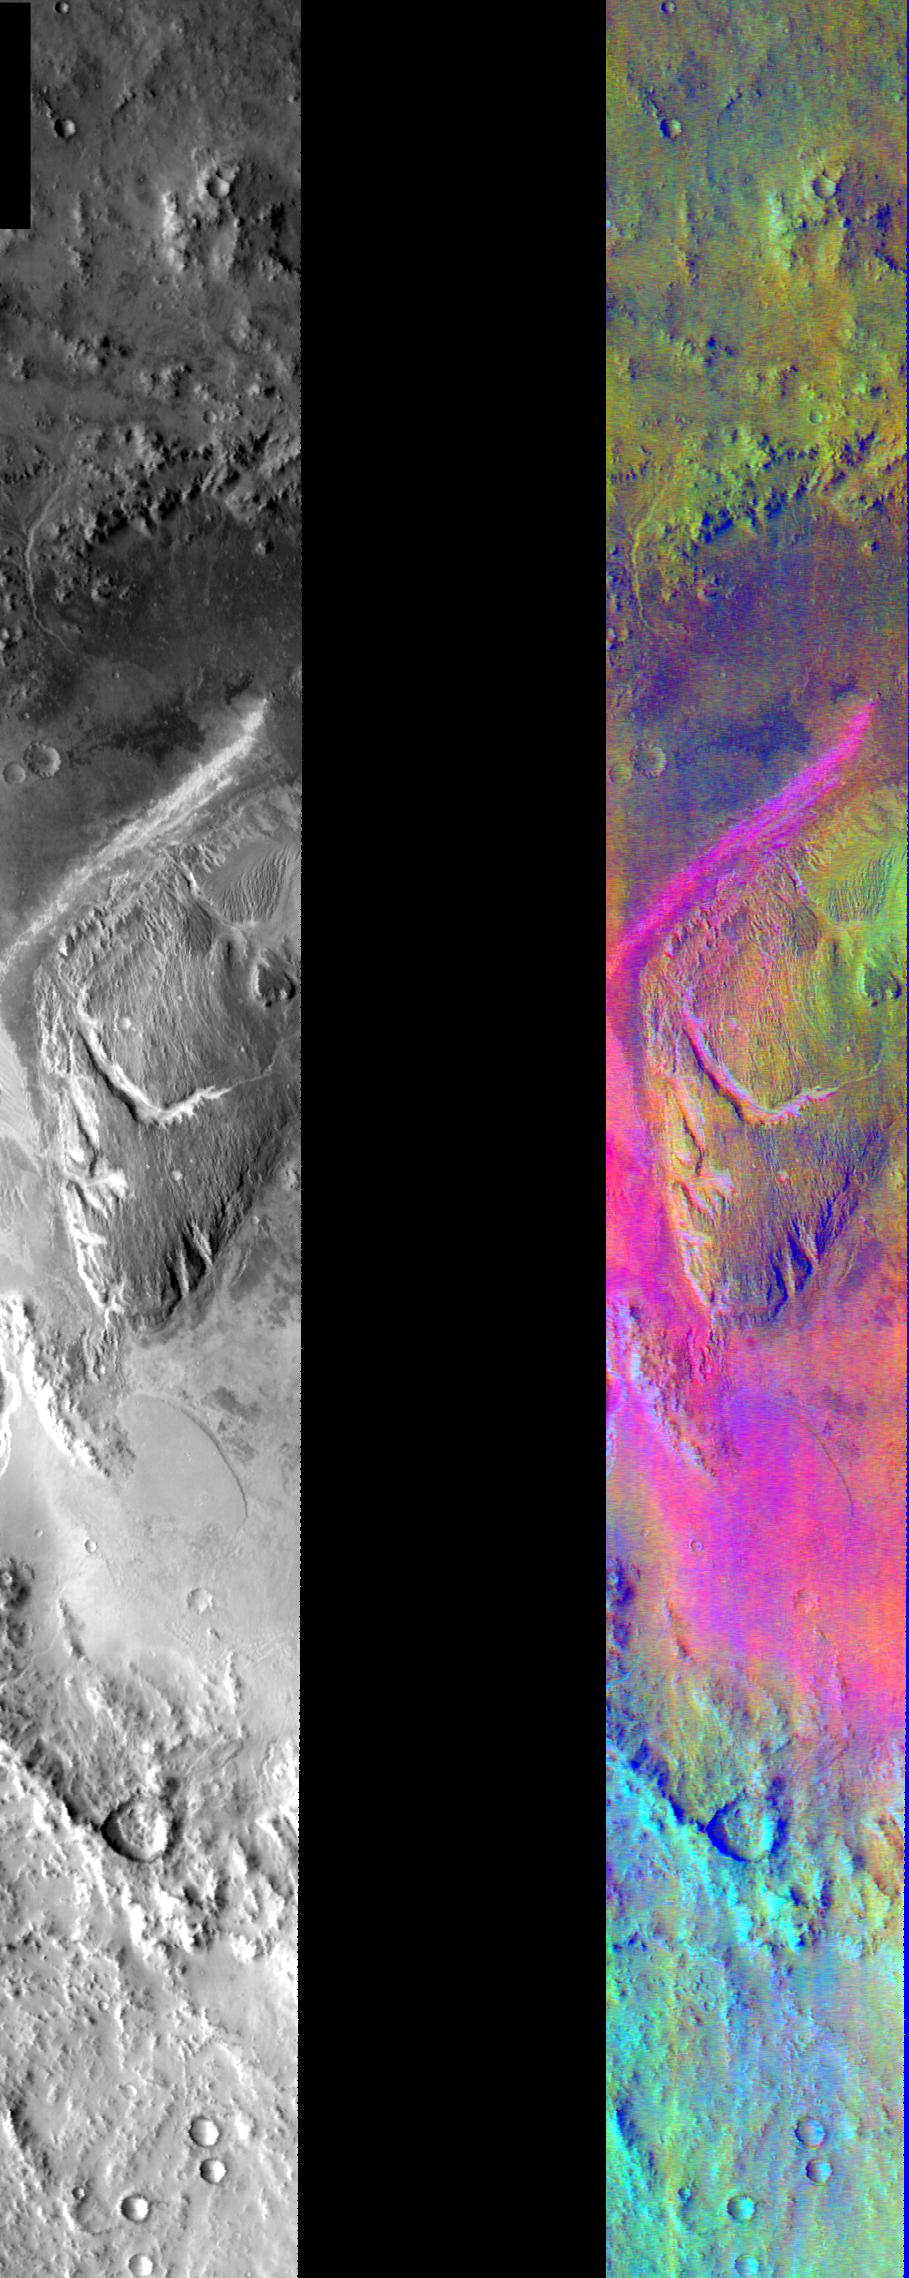

Gale Crater in IR Color

Released August 4, 2004

This image shows two representations of the same infra-red image of Gale Crater. On the left is a grayscale image showing surface temperature, and on the right is a false-color composite made from 3 individual THEMIS bands. The false-color image is colorized using a technique called decorrelation stretch (DCS), which emphasizes the spectral differences between the bands to highlight compositional variations.

In the bottom of the crater, surrounding the central mound, there are extensive basaltic sand deposits. The basaltic sand spectral signature combined with the warm surface (due to the low albedo of basaltic sand) produces a very strong pink/magenta color. This color signature contrasts with the green/yellow color of soil and dust in the top of the image, and the cyan color due to the presence of water ice clouds at the bottom of the image. This migrating sand may be producing the erosional features seen on the central mound.

Image information: IR instrument. Latitude -4.4, Longitude 137.4 East (222.6 West). 100 meter/pixel resolution.

Note: this THEMIS visual image has not been radiometrically nor geometrically calibrated for this preliminary release. An empirical correction has been performed to remove instrumental effects. A linear shift has been applied in the cross-track and down-track direction to approximate spacecraft and planetary motion. Fully calibrated and geometrically projected images will be released through the Planetary Data System in accordance with Project policies at a later time.

NASA’s Jet Propulsion Laboratory manages the 2001 Mars Odyssey mission for NASA’s Office of Space Science, Washington, D.C. The Thermal Emission Imaging System (THEMIS) was developed by Arizona State University, Tempe, in collaboration with Raytheon Santa Barbara Remote Sensing. The THEMIS investigation is led by Dr. Philip Christensen at Arizona State University. Lockheed Martin Astronautics, Denver, is the prime contractor for the Odyssey project, and developed and built the orbiter. Mission operations are conducted jointly from Lockheed Martin and from JPL, a division of the California Institute of Technology in Pasadena.

Credit: NASA/JPL/Arizona State University